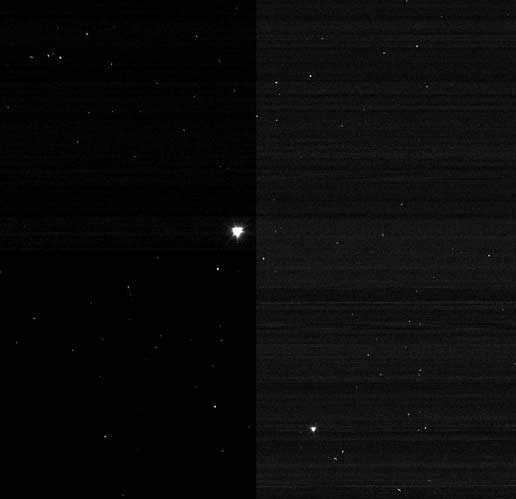

Separation Anxiety Over for Deep Impact

This image of Deep Impact’s impactor probe was taken by the mission’s mother ship, or flyby spacecraft, after the two separated at 11:07 p.m. Pacific time, July 2 (2:07 a.m. Eastern time, July 3). The impactor is scheduled to collide with comet Tempel 1 at 10:52 p.m. Pacific time, July 3 (1:52 a.m. Eastern time, July 4). The impactor can be seen at the center of the image.

Credit: NASA/JPL-Caltech/UMD